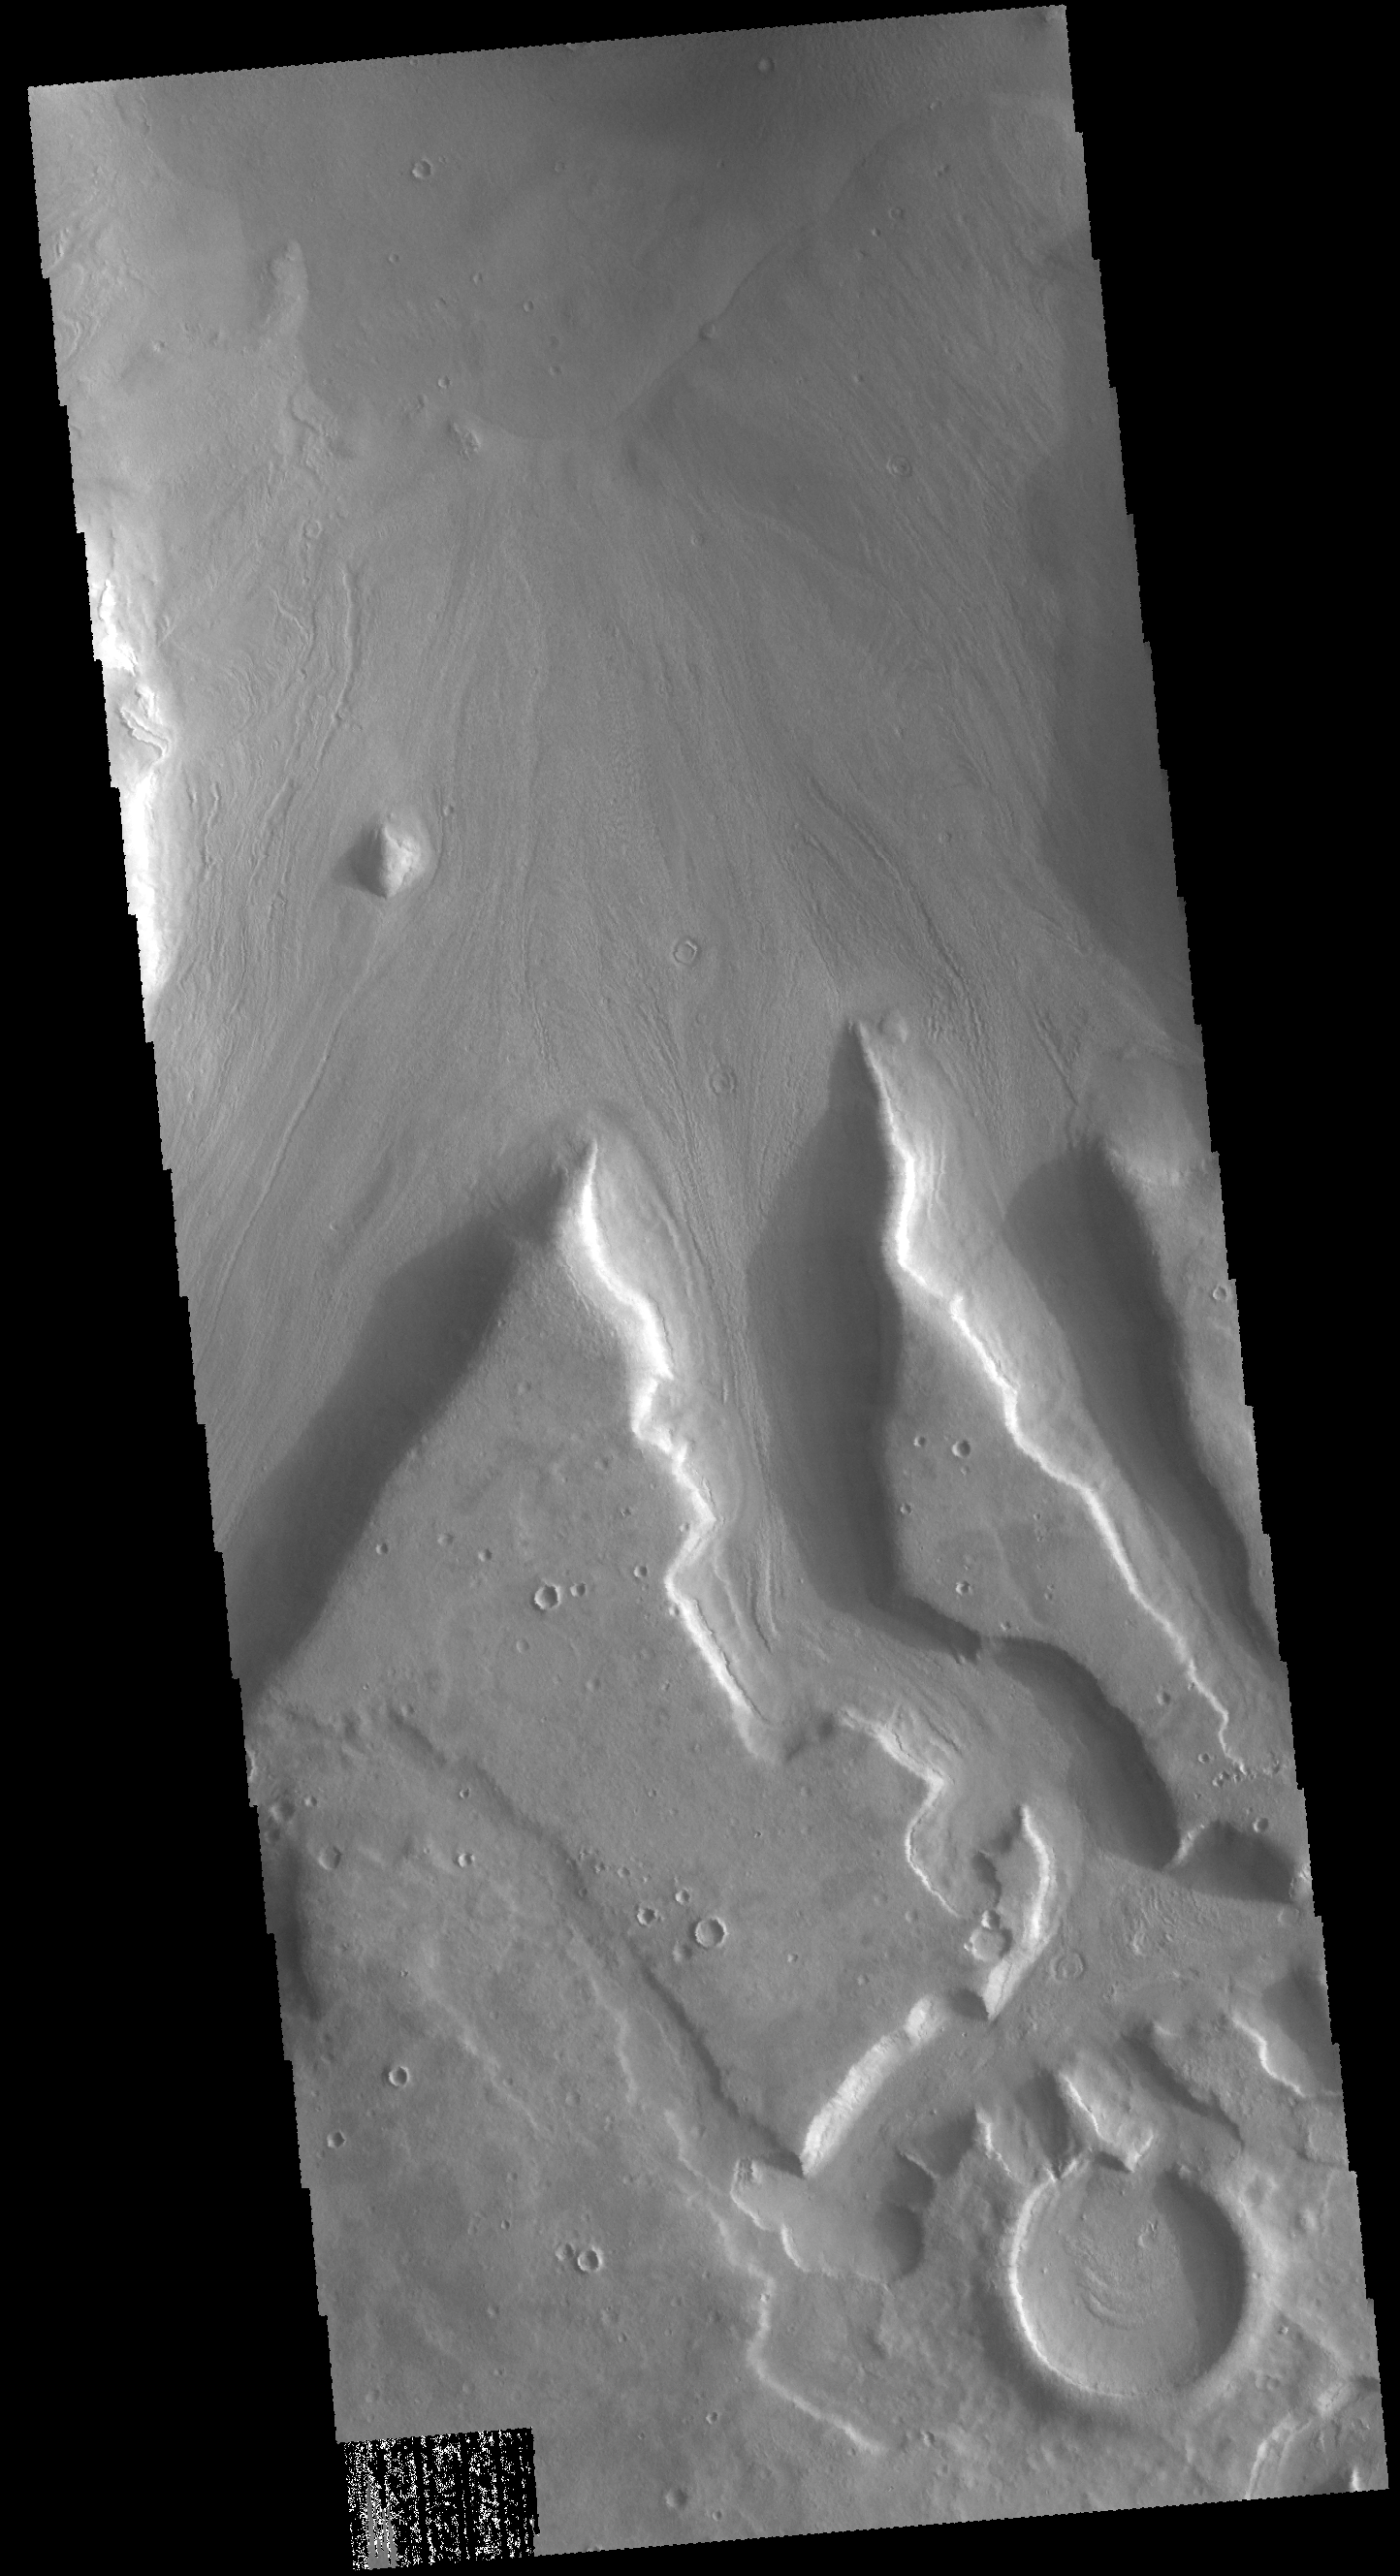

Channels

Today’s VIS image shows part of a complex region of channels which dissect the margin of Arabia Terra where elevations lower into Acidalia Planitia. Material that has moved down the channels in this image can be seen against the lower elevation surface at the top of the image.

Credit: NASA/JPL-Caltech/ASU